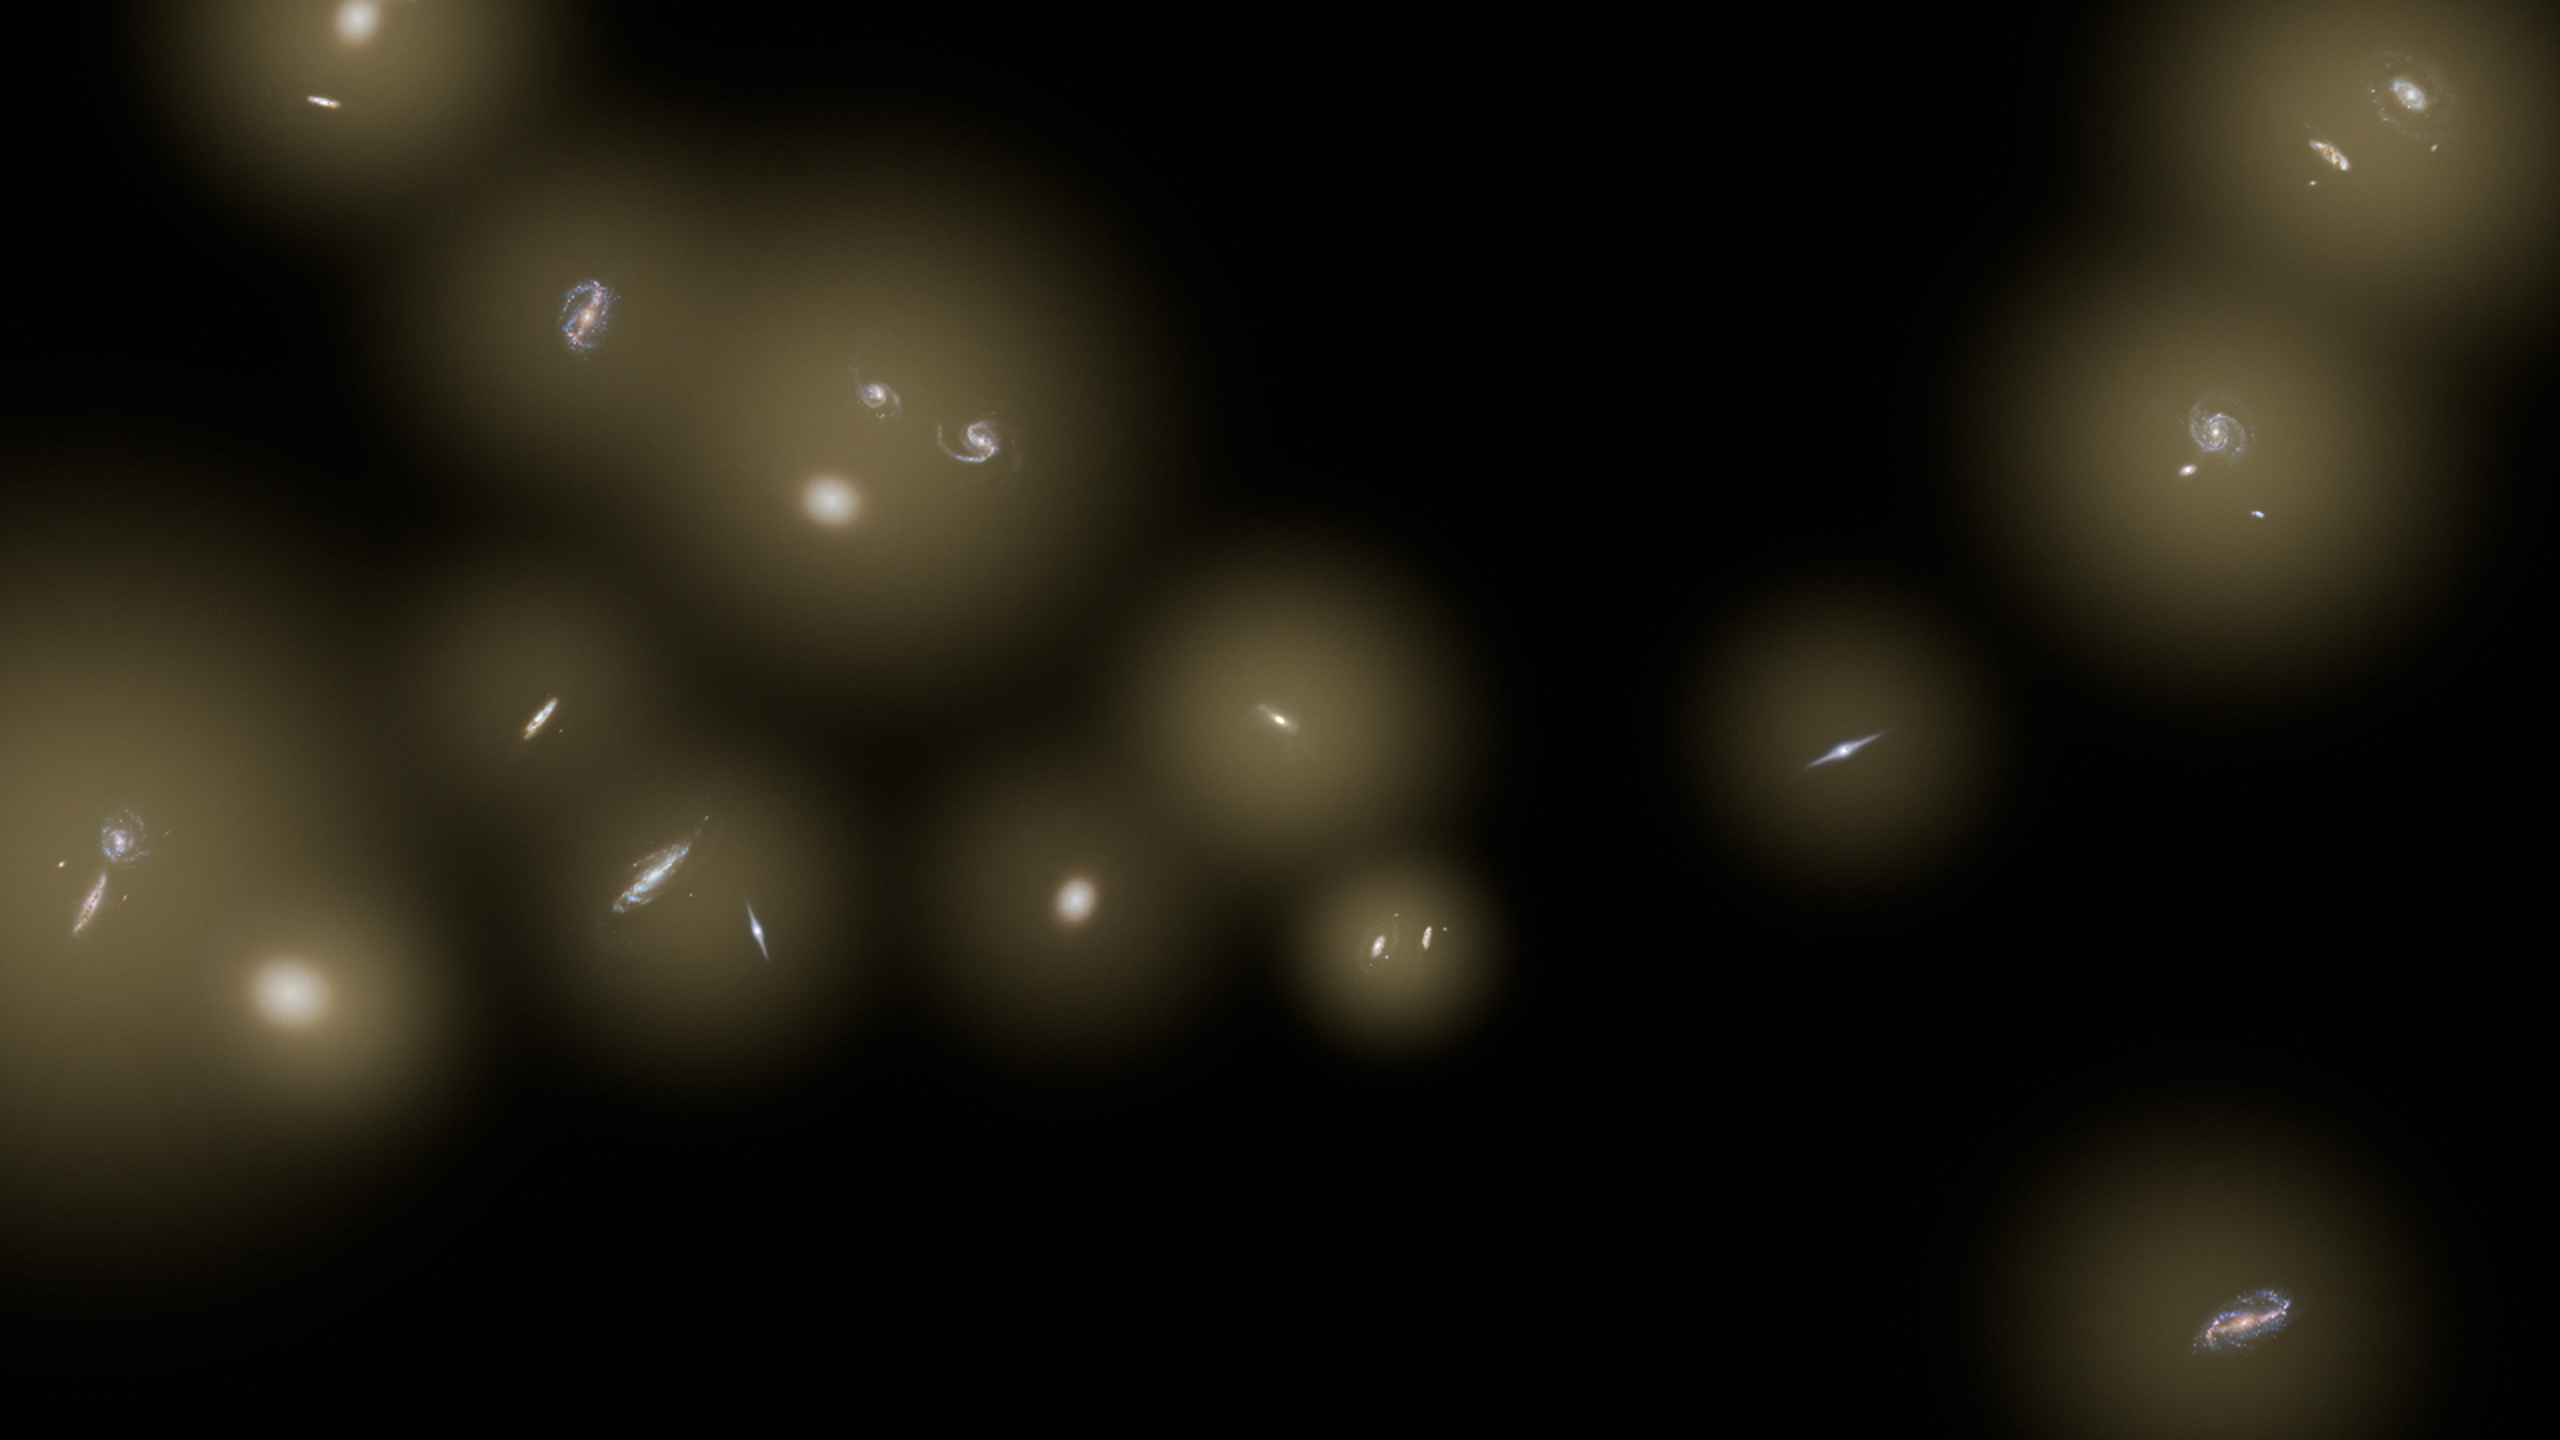

Stray Stars Scattered in Space (Artist Concept)

This artist’s concept shows a view of a number of galaxies sitting in huge halos of stars. The stars are too distant to be seen individually and instead are seen as a diffuse glow, colored yellow in this illustration. The CIBER rocket experiment detected this diffuse infrared background glow in the sky — and, to the astronomers’ surprise, found that the glow between galaxies equals the total amount of infrared light coming from known galaxies. This means a large number of stars may be flung out as galaxies collide and merge in the process of galaxy assembly.

This process of flinging out stars is thought to be more common today than in our universe’s distant past. Our own Milky Way galaxy will collide with the Andromeda galaxy in about 5 billion years, tossing stars out into space. Though the process is gravitationally chaotic, the stars are far away from each other and will not directly collide.

Caltech manages JPL for NASA. The work was supported by NASA, with initial support provided by JPL’s Director’s Research and Development Fund. Japanese participation in CIBER was supported by the Japan Society for the Promotion of Science and the Ministry of Education, Culture, Sports, Science and Technology.Korean participation in CIBER was supported by the Korean Astronomy and Space Science Institute.

Credit: NASA/JPL-Caltech